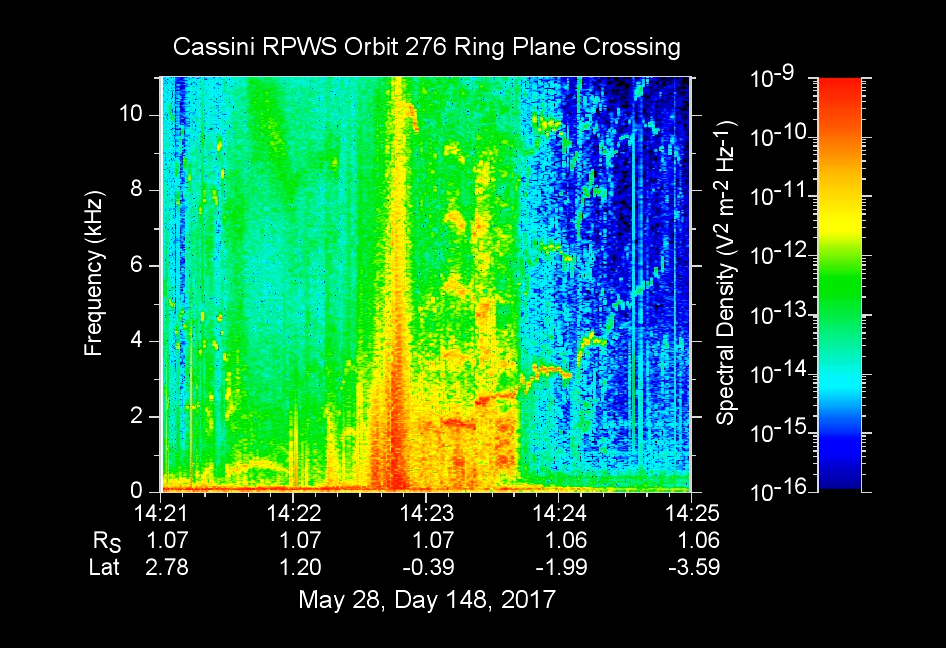

Cassini’s First D-Ring Crossing

The sounds and colorful spectrogram in this still image and video represent data collected by the Radio and Plasma Wave Science, or RPWS, instrument on NASA’s Cassini spacecraft, as it crossed through Saturn’s D ring on May 28, 2017.

This was the first of four passes through the inner edge of the D ring during the 22 orbits of Cassini’s final mission phase, called the Grand Finale. During this ring plane crossing, the spacecraft was oriented so that its large high-gain antenna was used as a shield to protect more sensitive components from possible ring-particle impacts. The three 33-foot-long (10-meter-long) RPWS antennas were exposed to the particle environment during the pass.

As tiny, dust-sized particles strike Cassini and the RPWS antennas, the particles are vaporized into tiny clouds of plasma, or electrically excited gas. These tiny explosions make a small electrical signal (a voltage impulse) that RPWS can detect. Researchers on the RPWS team convert the data into visible and audio formats, some like those seen here, for analysis. Ring particle hits sound like pops and cracks in the audio.

Particle impacts are seen to increase in frequency in the spectrogram and in the audible pops around the time of ring crossing as indicated by the red/orange spike just before 14:23 on the x-axis. Labels on the x-axis indicate time (top line), distance from the planet’s center in Saturn radii, or Rs (middle), and latitude on Saturn beneath the spacecraft (bottom).

These data can be compared to those recorded during Cassini’s first dive through the gap between Saturn and the D ring, on April 26 (see PIA21446). While it appeared from those earlier data that there were essentially no particles in the gap, scientists later determined the particles there are merely too small to create a voltage detectable by RPWS, but could be detected using Cassini’s dust analyzer instrument.

After ring plane crossing (about 14:23 onward) a series of high pitched whistles are heard. The RPWS instrument detects such tones during each of the Grand Finale orbits and the team is working to understand their source.

The D ring proved to contain larger ring particles, as expected and recorded here, although the environment was determined to be relatively benign — with less dust than other faint Saturnian rings Cassini has flown through.

The Cassini-Huygens mission is a cooperative project of NASA, the European Space Agency and the Italian Space Agency. NASA’s Jet Propulsion Laboratory, a division of Caltech in Pasadena, Calif. manages the mission for NASA’s Science Mission Directorate, Washington, D.C. The radio and plasma wave science team is based at the University of Iowa, Iowa City.

Credit: NASA/JPL-Caltech/University of Iowa